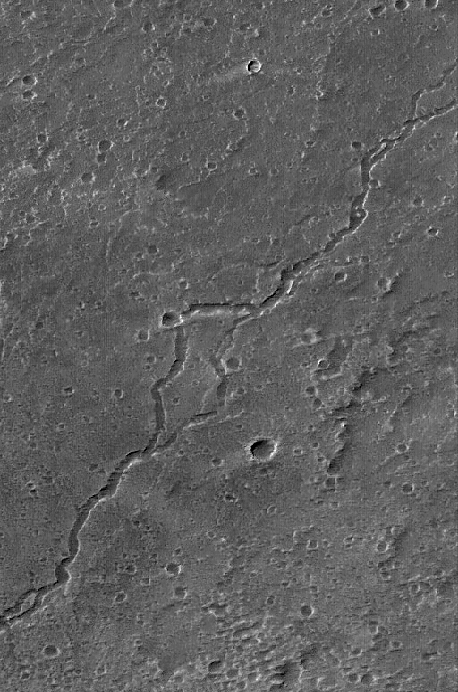

Ascraeus Mons Summit

7 March 2005
This Mars Global Surveyor (MGS) Mars Orbiter Camera (MOC) image shows a lava channel on the northeastern summit of Ascraeus Mons.

Location near: 11.5°N, 104.2°W
Image width: ~3 km (~1.9 mi)
Illumination from: upper left
Season: Northern Spring

Credit: NASA/JPL/Malin Space Science Systems